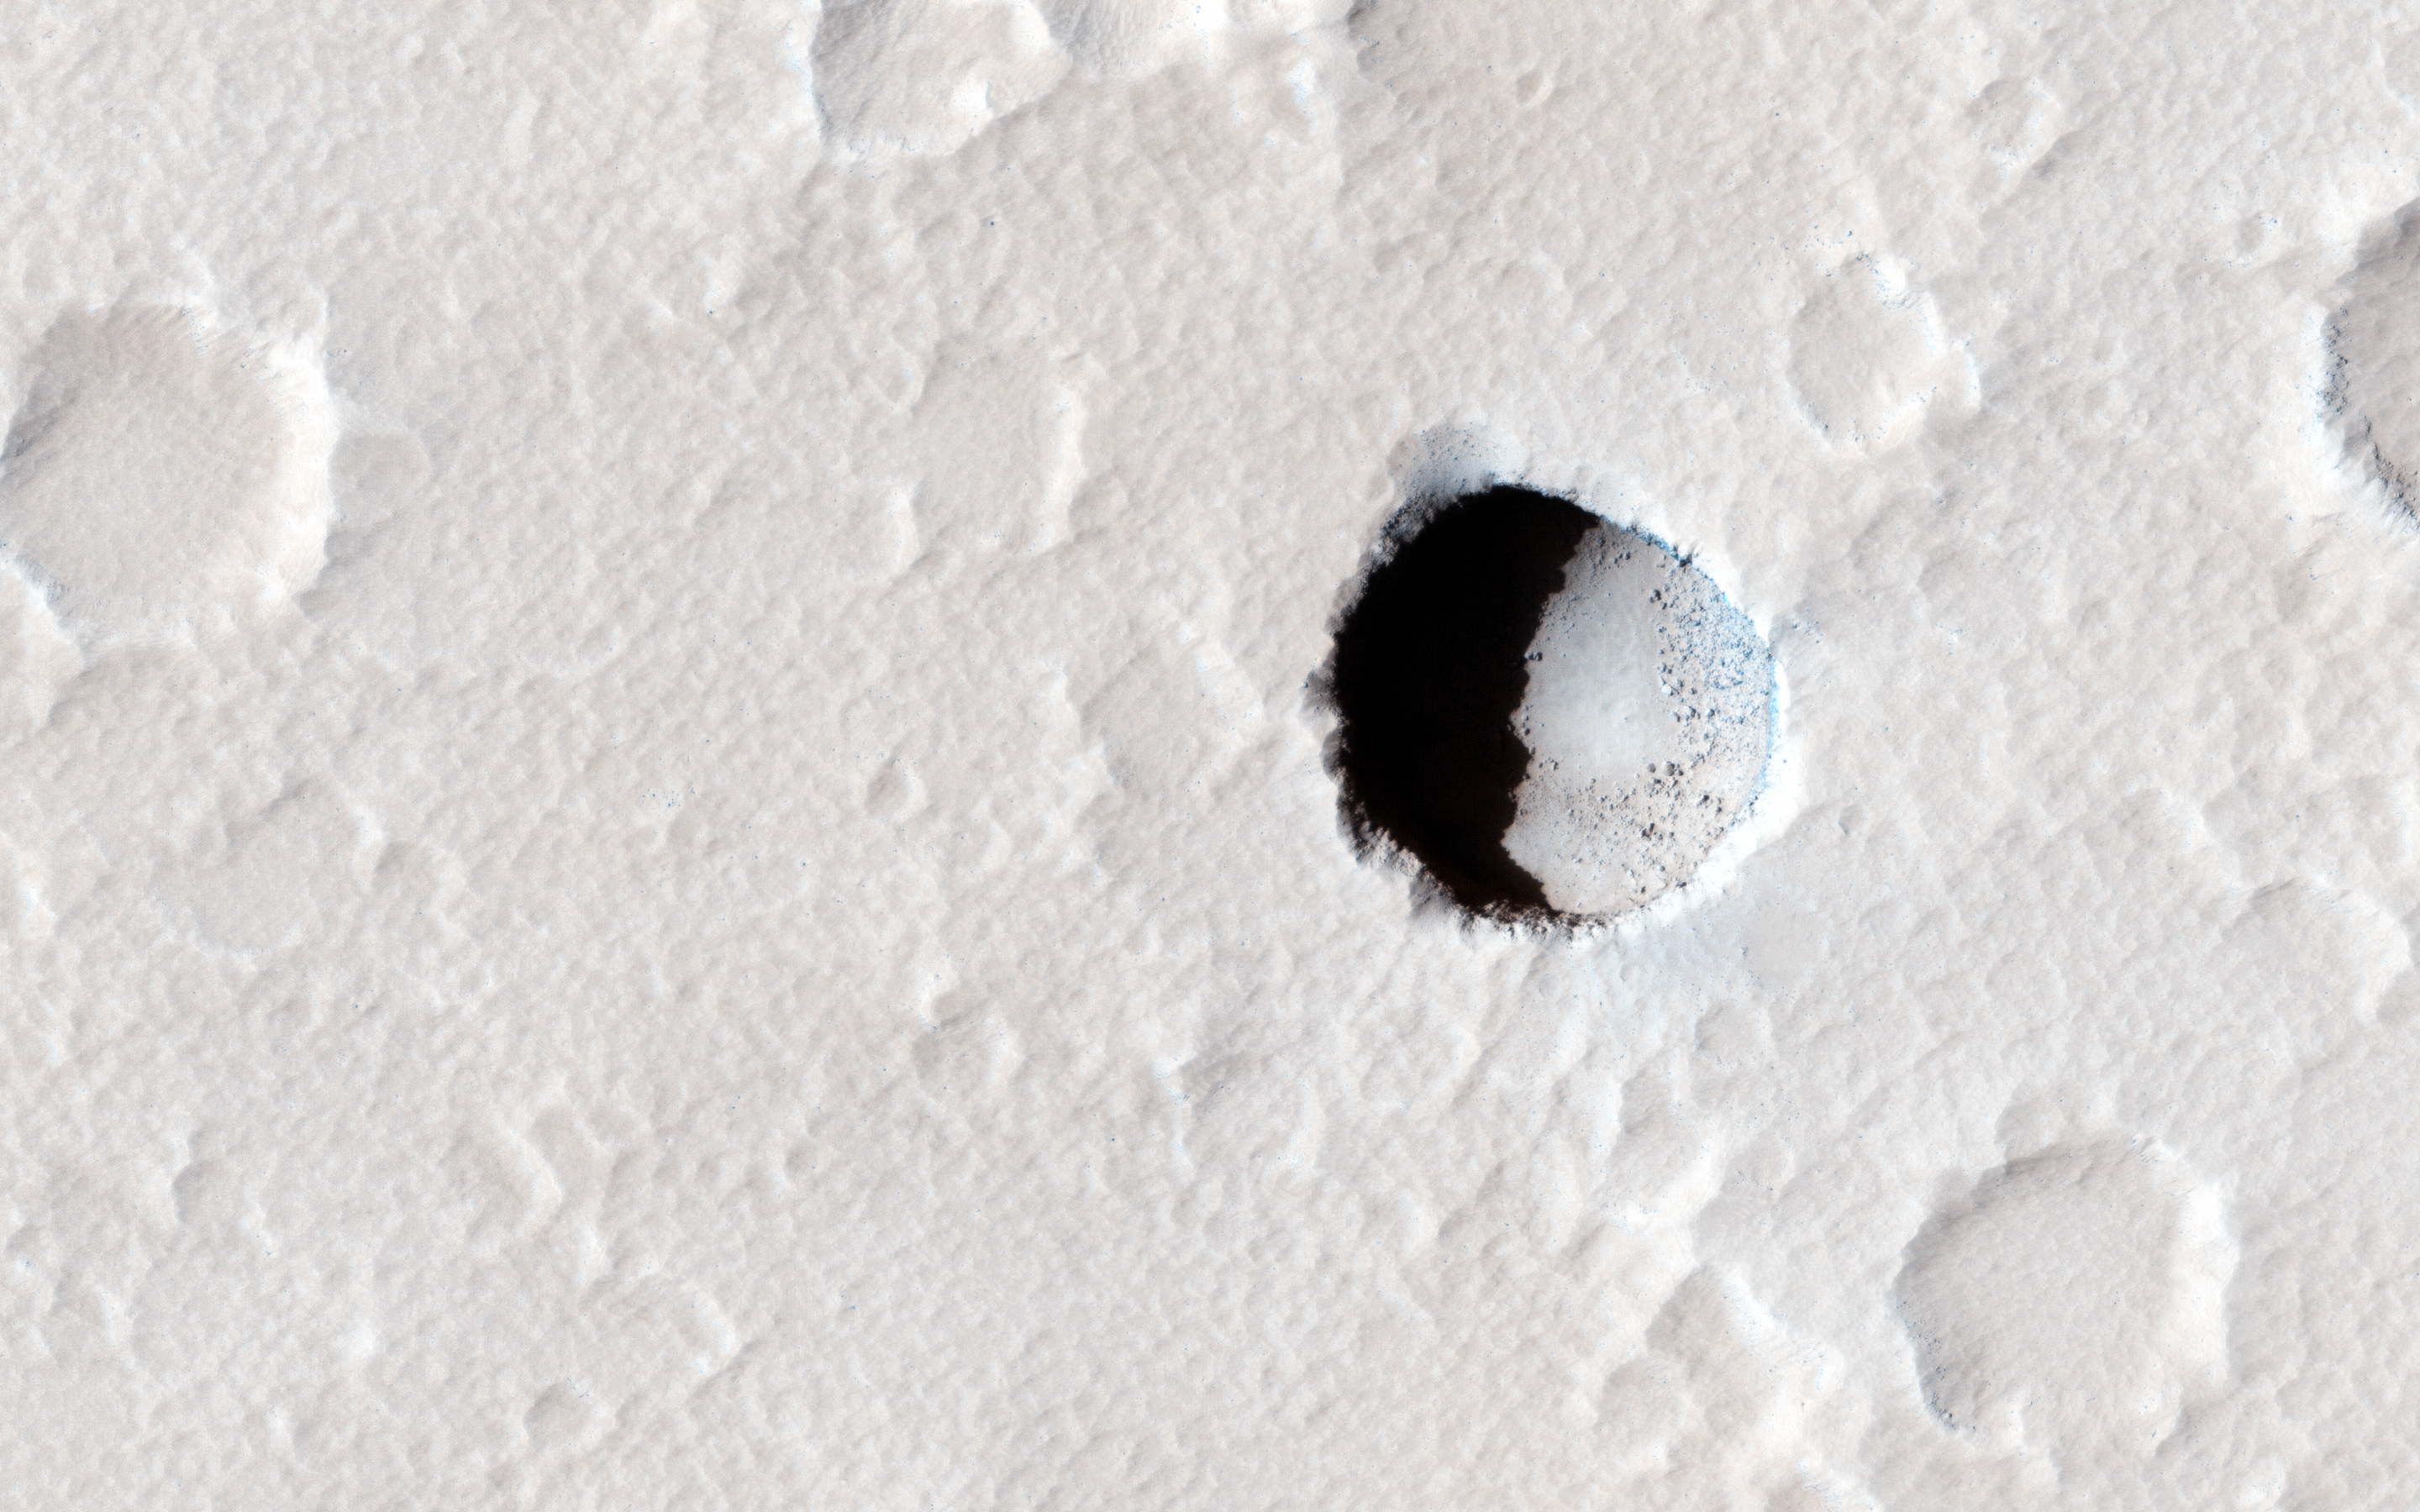

Pit Crater near Elysium Mons

This image was taken of an area on the lower southeastern flank of the volcano Elysium Mons. In the center is a small, dark pristine-appearing pit approximately 130 meters in diameter, which is clearly visible among the numerous small impact craters that are heavily covered by dust and sediment. These pit craters are usually appear in the younger Tharsis volcanic region, but this is one of the first seen in the older Elysium volcanic region.

Garden variety craters are excavated by impacts and are characterized by raised rims, sloped walls and surrounded by ejecta blankets, but pit craters are simply sink holes in the ground with near vertical walls and floors that are only visible when the sun is high in the sky. They are deep holes that may lead to underground caves in volcanic terrain. This isolated pit crater is located in a lava field that is crisscrossed by long, linear troughs.

A commonly invoked hypothesis to explain these troughs is that they are collapsed lava tubes, essentially tunnels formed by underground rivers of lava. Lava tube collapse may begin with the buckling of its roof at one location where the roof is thinnest. At this point, light enters into the permanent darkness of the cave from above, forming a skylight. Pits or skylights are distinct from impact craters: they appear as dark, roughly circular shadowed holes because of their steep walls, while the shadows cast by impact craters generally shade only a portion of the crater floor, because the slopes of the walls are shallower. When this picture was taken, sunlight directly lit part of the floor of this pit crater, illuminating the large boulders (see close up image) on its southeastern slope.

The first skylights were discovered in 2007 on Mars, and in 2009 on the Moon. The famous Devil’s Throat is Hawaii is a good Earth-example: it’s 50 meters wide and accessible by foot. Pit craters provide a window into the subsurface structure of Mars, and prior to collapse, might have also provided potential habitats where organisms could be protected from the harsh, sterilizing UV radiation experienced at the surface.

The University of Arizona, Tucson, operates HiRISE, which was built by Ball Aerospace & Technologies Corp., Boulder, Colo. NASA’s Jet Propulsion Laboratory, a division of the California Institute of Technology in Pasadena, manages the Mars Reconnaissance Orbiter Project for NASA’s Science Mission Directorate, Washington.

Credit: NASA/JPL-Caltech/Univ. of Arizona